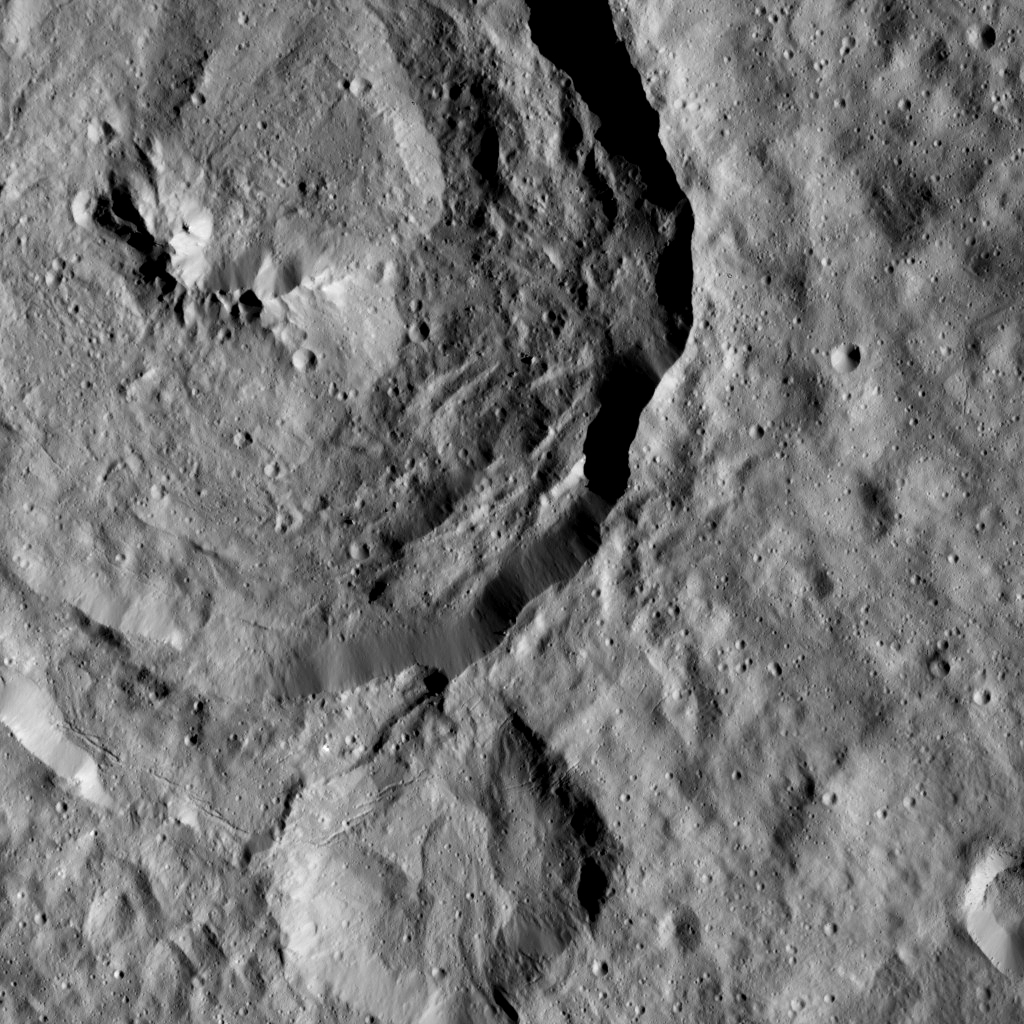

Dawn LAMO Image 62

Tupo Crater, named for a Polynesian god of turmeric, is shown at upper left in this view of Ceres from NASA’s Dawn spacecraft. This impact feature is 22 miles (36 kilometers) in diameter and features a prominent central ridge of mountains.

Just below the crater, a line of narrow troughs parallels the rim of Tupo.

The image is centered at approximately 32 degrees south latitude, 90 degrees east longitude. Another view of Tupo is found at PIA20309.

Dawn acquired this image on Feb. 9, 2016, from its low-altitude mapping orbit, at a distance of about 240 miles (385 kilometers) from the surface. The image resolution is 120 feet (35 meters) per pixel.

Dawn’s mission is managed by JPL for NASA’s Science Mission Directorate in Washington. Dawn is a project of the directorate’s Discovery Program, managed by NASA’s Marshall Space Flight Center in Huntsville, Alabama. UCLA is responsible for overall Dawn mission science. Orbital ATK, Inc., in Dulles, Virginia, designed and built the spacecraft. The German Aerospace Center, the Max Planck Institute for Solar System Research, the Italian Space Agency and the Italian National Astrophysical Institute are international partners on the mission team.

Credit: NASA/JPL-Caltech/UCLA/MPS/DLR/IDA